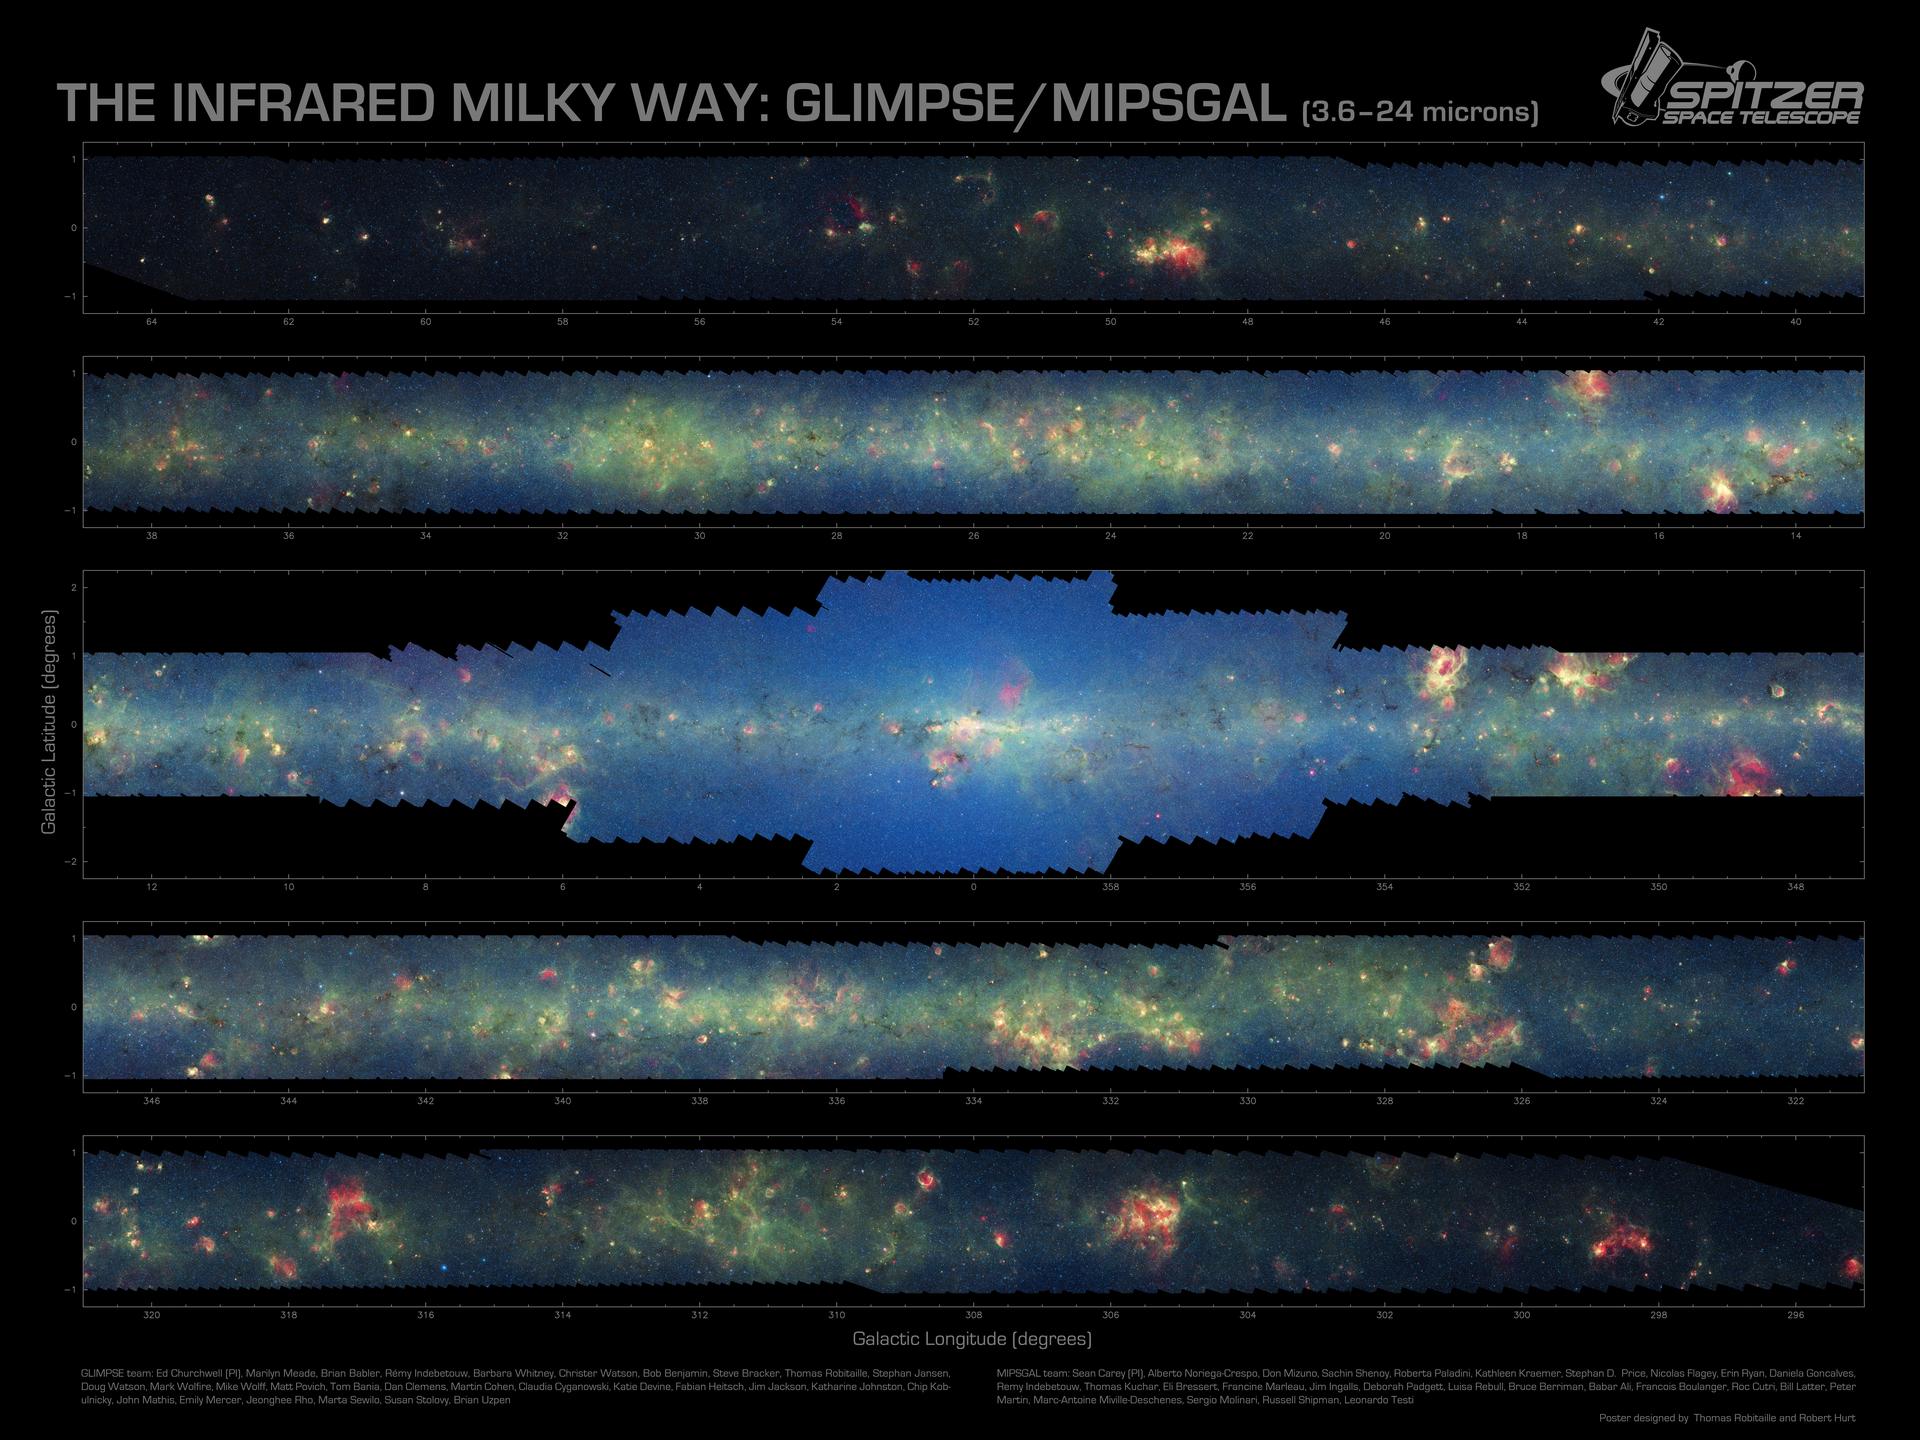

Spitzer Finds Clarity in the Inner Milky Way

More than 800,000 frames from NASA’s Spitzer Space Telescope were stitched together to create this infrared portrait of dust and stars radiating in the inner Milky Way.

As inhabitants of a flat galactic disk, Earth and its solar system have an edge-on view of their host galaxy, like looking at a glass dish from its edge. From our perspective, most of the galaxy is condensed into a blurry narrow band of light that stretches completely around the sky, also known as the galactic plane.

In this mosaic the galactic plane is broken up into five components: the far-left side of the plane (top image); the area just left of the galactic center (second to top); galactic center (middle); the area to the right of galactic center (second to bottom); and the far-right side of the plane (bottom). From Earth, the top two panels are visible to the northern hemisphere, and the bottom two images to the southern hemisphere. Together, these panels represent more than 50 percent of our entire Milky Way galaxy.

The swaths of green represent organic molecules, called polycyclic aromatic hydrocarbons, which are illuminated by light from nearby star formation, while the thermal emission, or heat, from warm dust is rendered in red. Star-forming regions appear as swirls of red and yellow, where the warm dust overlaps with the glowing organic molecules. The blue specks sprinkled throughout the photograph are Milky Way stars. The bluish-white haze that hovers heavily in the middle panel is starlight from the older stellar population towards the center of the galaxy.

This is a three-color composite that shows infrared observations from two Spitzer instruments. Blue represents 3.6-micron light and green shows light of 8 microns, both captured by Spitzer’s infrared array camera. Red is 24-micron light detected by Spitzer’s multiband imaging photometer.

The Galactic Legacy Infrared Mid-Plane Survey Extraordinaire team (GLIMPSE) used the telescope’s infrared array camera to see light from newborn stars, old stars and polycyclic aromatic hydrocarbons. A second group, the Multiband Imaging Photometer for Spitzer Galactic Plane Survey team (MIPSGAL), imaged dust in the inner galaxy with Spitzer’s multiband imaging photometer.

Credit: NASA/JPL-Caltech/Univ. of Wisconsin